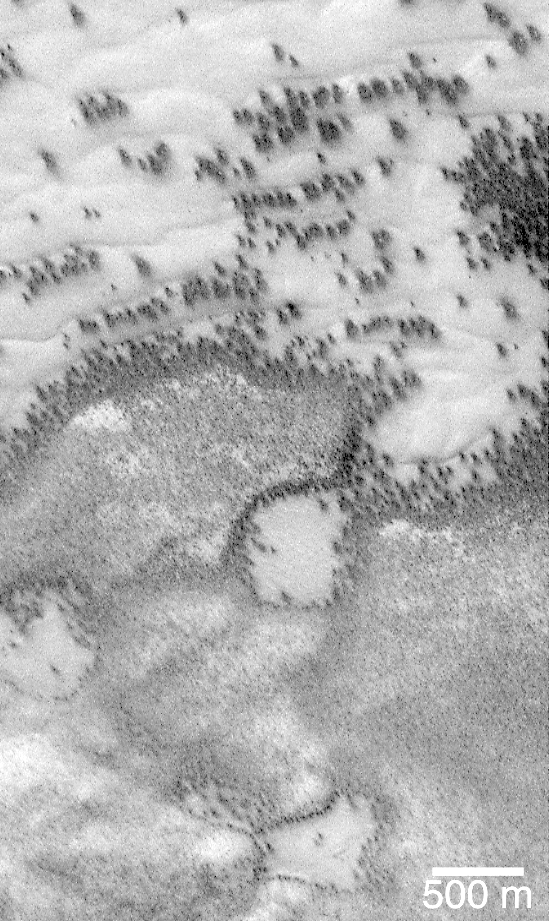

Defrosting Polar Dunes–“They Look Like Bushes!”

“They look like bushes!” That’s what almost everyone says when they see the dark features found in pictures taken of sand dunes in the polar regions as they are beginning to defrost after a long, cold winter. It is hard to escape the fact that, at first glance, these images acquired by the Mars Global Surveyor (MGS) Mars Orbiter Camera (MOC) over both polar regions during the spring and summer seasons, do indeed resemble aerial photographs of sand dune fields on Earth — complete with vegetation growing on and around them! Of course, this is not what the features are, as we describe below and in related picture captions. Still, don’t they look like vegetation to you? Shown here are two views of the same MGS MOC image. On the left is the full scene, on the right is an expanded view of a portion of the scene on the left. The bright, smooth surfaces that are dotted with occasional, nearly triangular dark spots are sand dunes covered by winter frost.

The MGS MOC has been used over the past several months (April-August 1999) to monitor dark spots as they form and evolve on polar dune surfaces. The dark spots typically appear first along the lower margins of a dune — similar to the position of bushes and tufts of grass that occur in and among some sand dunes on Earth.

Because the martian air pressure is very low — 100 times lower than at Sea Level on Earth — ice on Mars does not melt and become liquid when it warms up. Instead, ice sublimes — that is, it changes directly from solid to gas, just as “dry ice” does on Earth. As polar dunes emerge from the months-long winter night, and first become exposed to sunlight, the bright winter frost and snow begins to sublime. This process is not uniform everywhere on a dune, but begins in small spots and then over several months it spreads until the entire dune is spotted like a leopard.

The early stages of the defrosting process — as in the picture shown here — give the impression that something is “growing” on the dunes. The sand underneath the frost is dark, just like basalt beach sand in Hawaii. Once it is exposed to sunlight, the dark sand probably absorbs sunlight and helps speed the defrosting of each sand dune.

This picture was taken by MGS MOC on July 21, 1999. The dunes are located in the south polar region and are expected to be completely defrosted by November or December 1999. North is approximately up, and sunlight illuminates the scene from the upper left. The 500 meter scale bar equals 547 yards; the 300 meter scale is also 328 yards.

Malin Space Science Systems and the California Institute of Technology built the MOC using spare hardware from the Mars Observer mission. MSSS operates the camera from its facilities in San Diego, CA. The Jet Propulsion Laboratory’s Mars Surveyor Operations Project operates the Mars Global Surveyor spacecraft with its industrial partner, Lockheed Martin Astronautics, from facilities in Pasadena, CA and Denver, CO.

Credit: NASA/JPL/MSSS